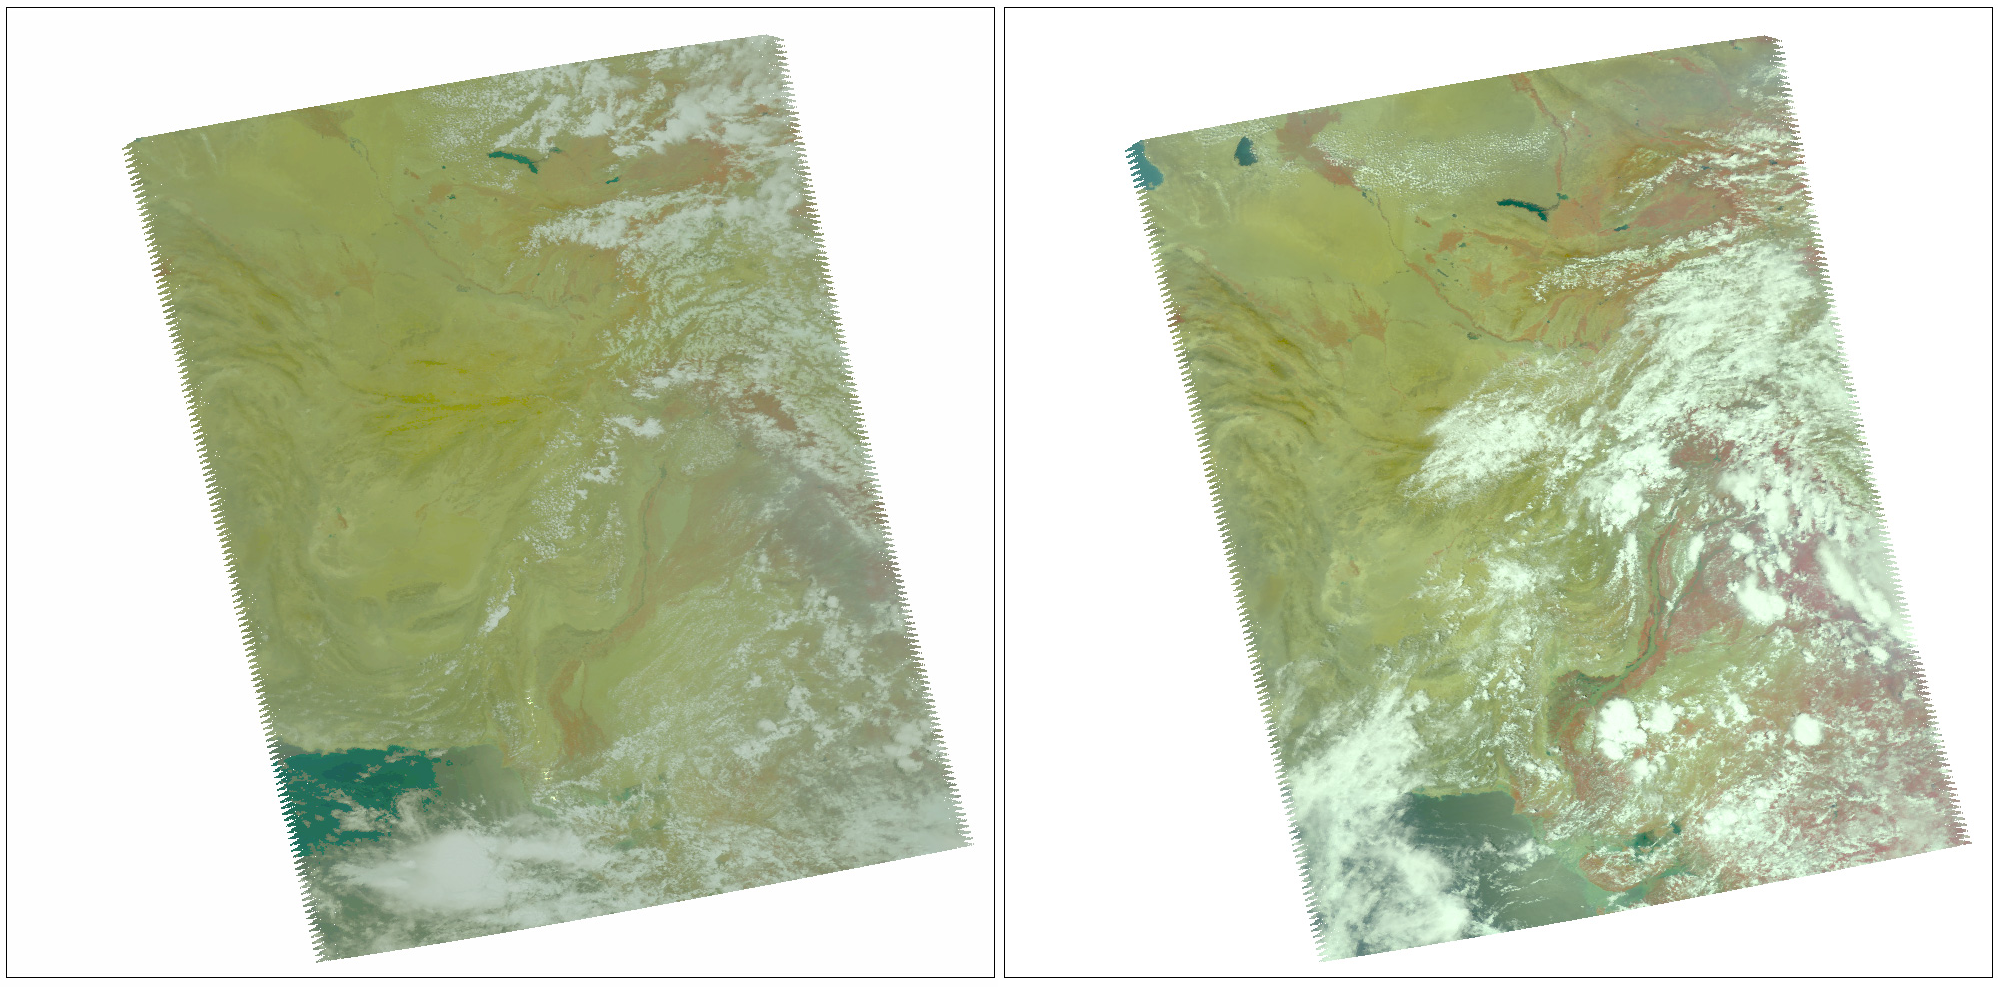

NASA’s AIRS Instrument Captures Before/After Views of Pakistan Flooding

In late July 2010, flooding caused by heavy monsoon rains began in several regions of Pakistan, including the Khyber Pakhtunkhwa, Sindh, Punjab and parts of Baluchistan. According to the Associated Press, the floods have affected about one-fifth of the country. Tens of thousands of villages have been flooded, more than 1,500 people have been killed, and millions have been left homeless. The floodwaters are not expected to fully recede before late August. These two false-color images of the region were taken by the Atmospheric Infrared Sounder (AIRS) instrument on NASA’s Aqua spacecraft, using the instrument’s four visible and near-infrared channels. The images include southern Pakistan, including the Sindh Province. The Indus River appears to enter from the upper right and winds southwestward toward the lower left. The image at left was taken before the flooding on July 9, 2010, while the image on the right was taken Aug. 10, 2010. Both were taken at 1:30 p.m. local time. The spatial resolution of the images is 14 kilometers (8.5 miles), and each image covers an area measuring 1,650 by 1,980 kilometers (1,023 by 1,228 miles).

About AIRS
The Atmospheric Infrared Sounder, AIRS, in conjunction with the Advanced Microwave Sounding Unit, AMSU, senses emitted infrared and microwave radiation from Earth to provide a three-dimensional look at Earth’s weather and climate. Working in tandem, the two instruments make simultaneous observations all the way down to Earth’s surface, even in the presence of heavy clouds. With more than 2,000 channels sensing different regions of the atmosphere, the system creates a global, three-dimensional map of atmospheric temperature and humidity, cloud amounts and heights, greenhouse gas concentrations, and many other atmospheric phenomena. Launched into Earth orbit in 2002, the AIRS and AMSU instruments fly onboard NASA’s Aqua spacecraft and are managed by NASA’s Jet Propulsion Laboratory in Pasadena, Calif., under contract to NASA. JPL is a division of the California Institute of Technology in Pasadena.

Credit: NASA/JPL